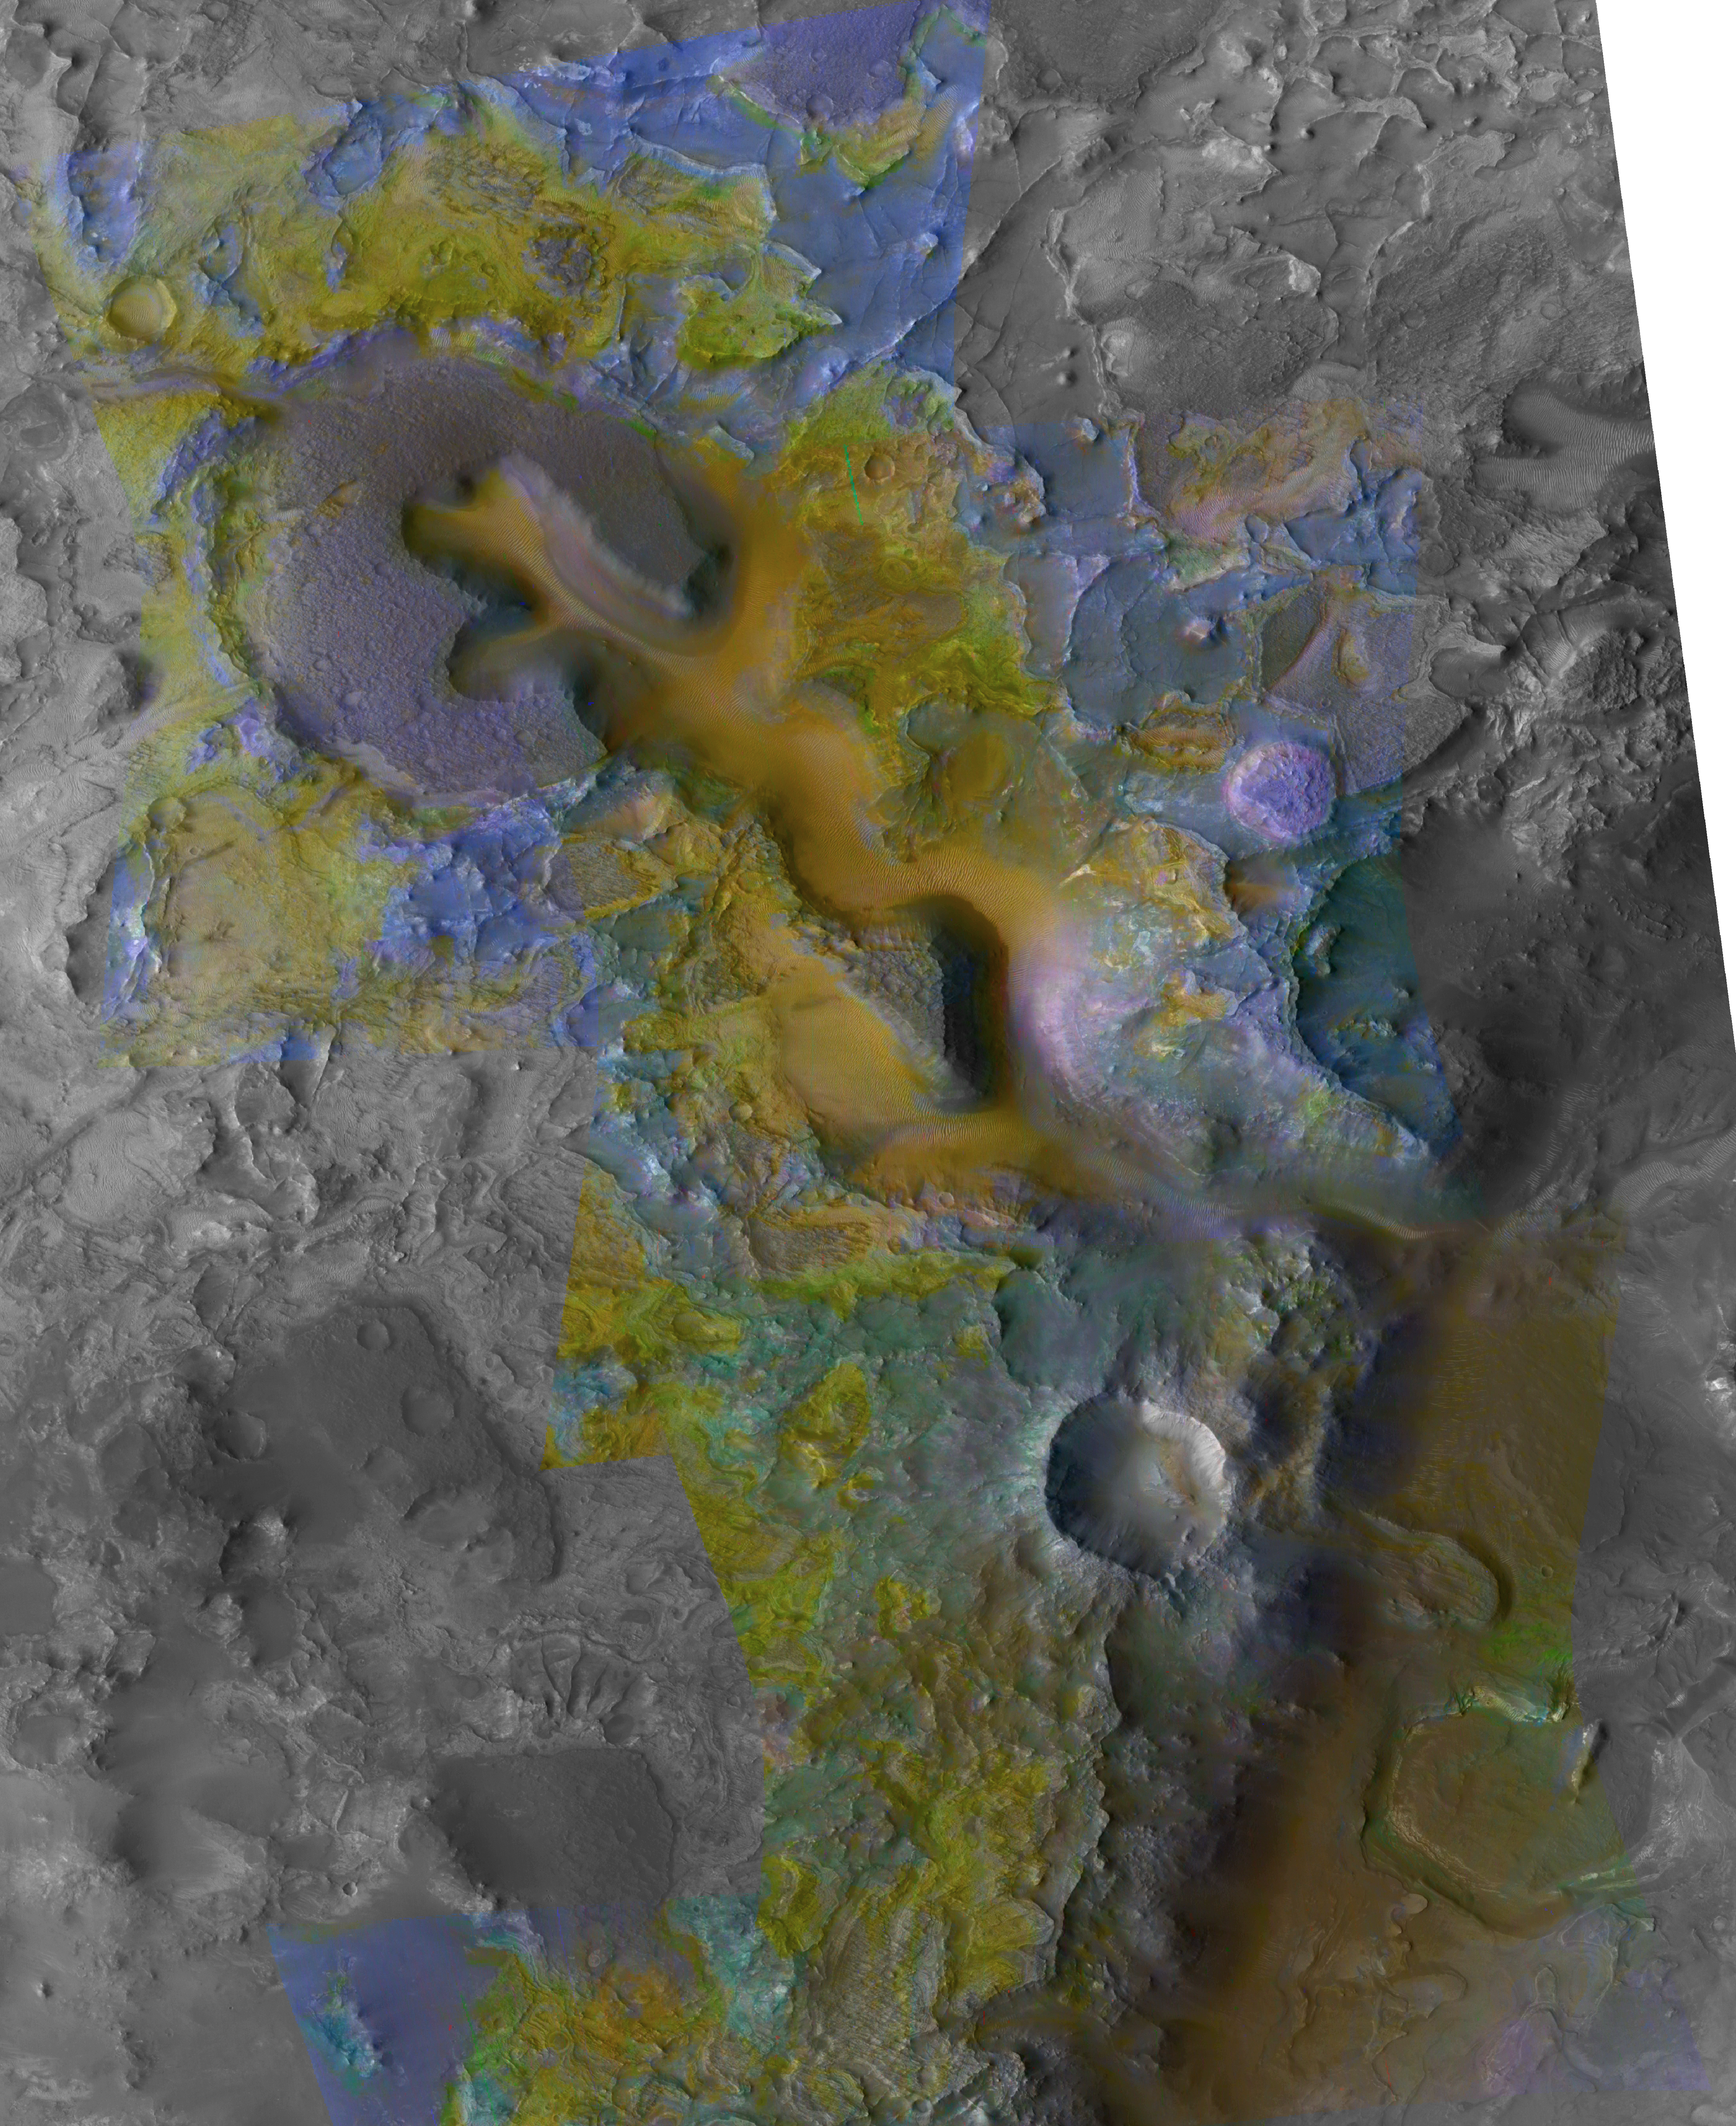

Context of Carbonate Rocks in Heavily Eroded Martian Terrain

The color coding on this composite image of an area about 20 kilometers (12 miles) wide on Mars is based on infrared spectral information interpreted as evidence of various minerals present. Carbonate, which is indicative of a wet and non-acidic history, occurs in very small patches of exposed rock appearing green in this color representation, such as near the lower right corner.

The scene is heavily eroded terrain to the west of a small canyon in the Nili Fossae region of Mars. It was one of the first areas where researchers on the Compact Reconnaissance Imaging Spectrometer for Mars (CRISM) science team detected carbonate in Mars rocks. The spectral information comes from infrared imaging by CRISM, one of six science instruments on NASA’s Mars Reconnaissance Orbiter. That coloring is overlaid on a grayscale image from the same orbiter’s Context Camera.

The uppermost capping rock unit (purple) is underlain successively by banded olivine-bearing rocks (yellow) and rocks bearing iron-magnesium smectite clay (blue). Where the olivine is a greenish hue, it has been partially altered by interaction with water. The carbonate and olivine occupy the same level in the stratigraphy, and it is thought that the carbonate formed by aqueous alteration of olivine. The channel running from upper left to lower right through the image and eroding into the layers of bedrock testifies to the past presence of water in this region. That some of the channels are closely associated with carbonate (lower right) indicates that waters interacting with the carbonate were neutral to alkaline because acidic waters would have dissolved the carbonate.

Information for the color coding came from CRISM images catalogued as FRT0000B438, FRT0000A4FC, and FRT00003E12. This composite was made using 2.38-micrometer-wavelenghth data as red, 1.80 micrometer as green and 1.15 micrometer as blue.

The base black-and-white image, acquired at a resolution of 5 meters (16 feet) per pixel, is catalogued as CTX P03_002176_2024_XI_22N283W_070113 by the Context Camera science team.

NASA’s Jet Propulsion Laboratory, a division of the California Institute of Technology, Pasadena, manages the Mars Reconnaissance Orbiter for the NASA Science Mission Directorate, Washington. Lockheed Martin Space Systems, Denver, is the prime contractor for the project and built the spacecraft. The Johns Hopkins University Applied Physics Laboratory led the effort to build the CRISM instrument and operates CRISM in coordination with an international team of researchers from universities, government and the private sector. Malin Space Science Systems, San Diego, provided and operates the Context Camera.

Credit: NASA/JPL/JHUAPL/MSSS/Brown University